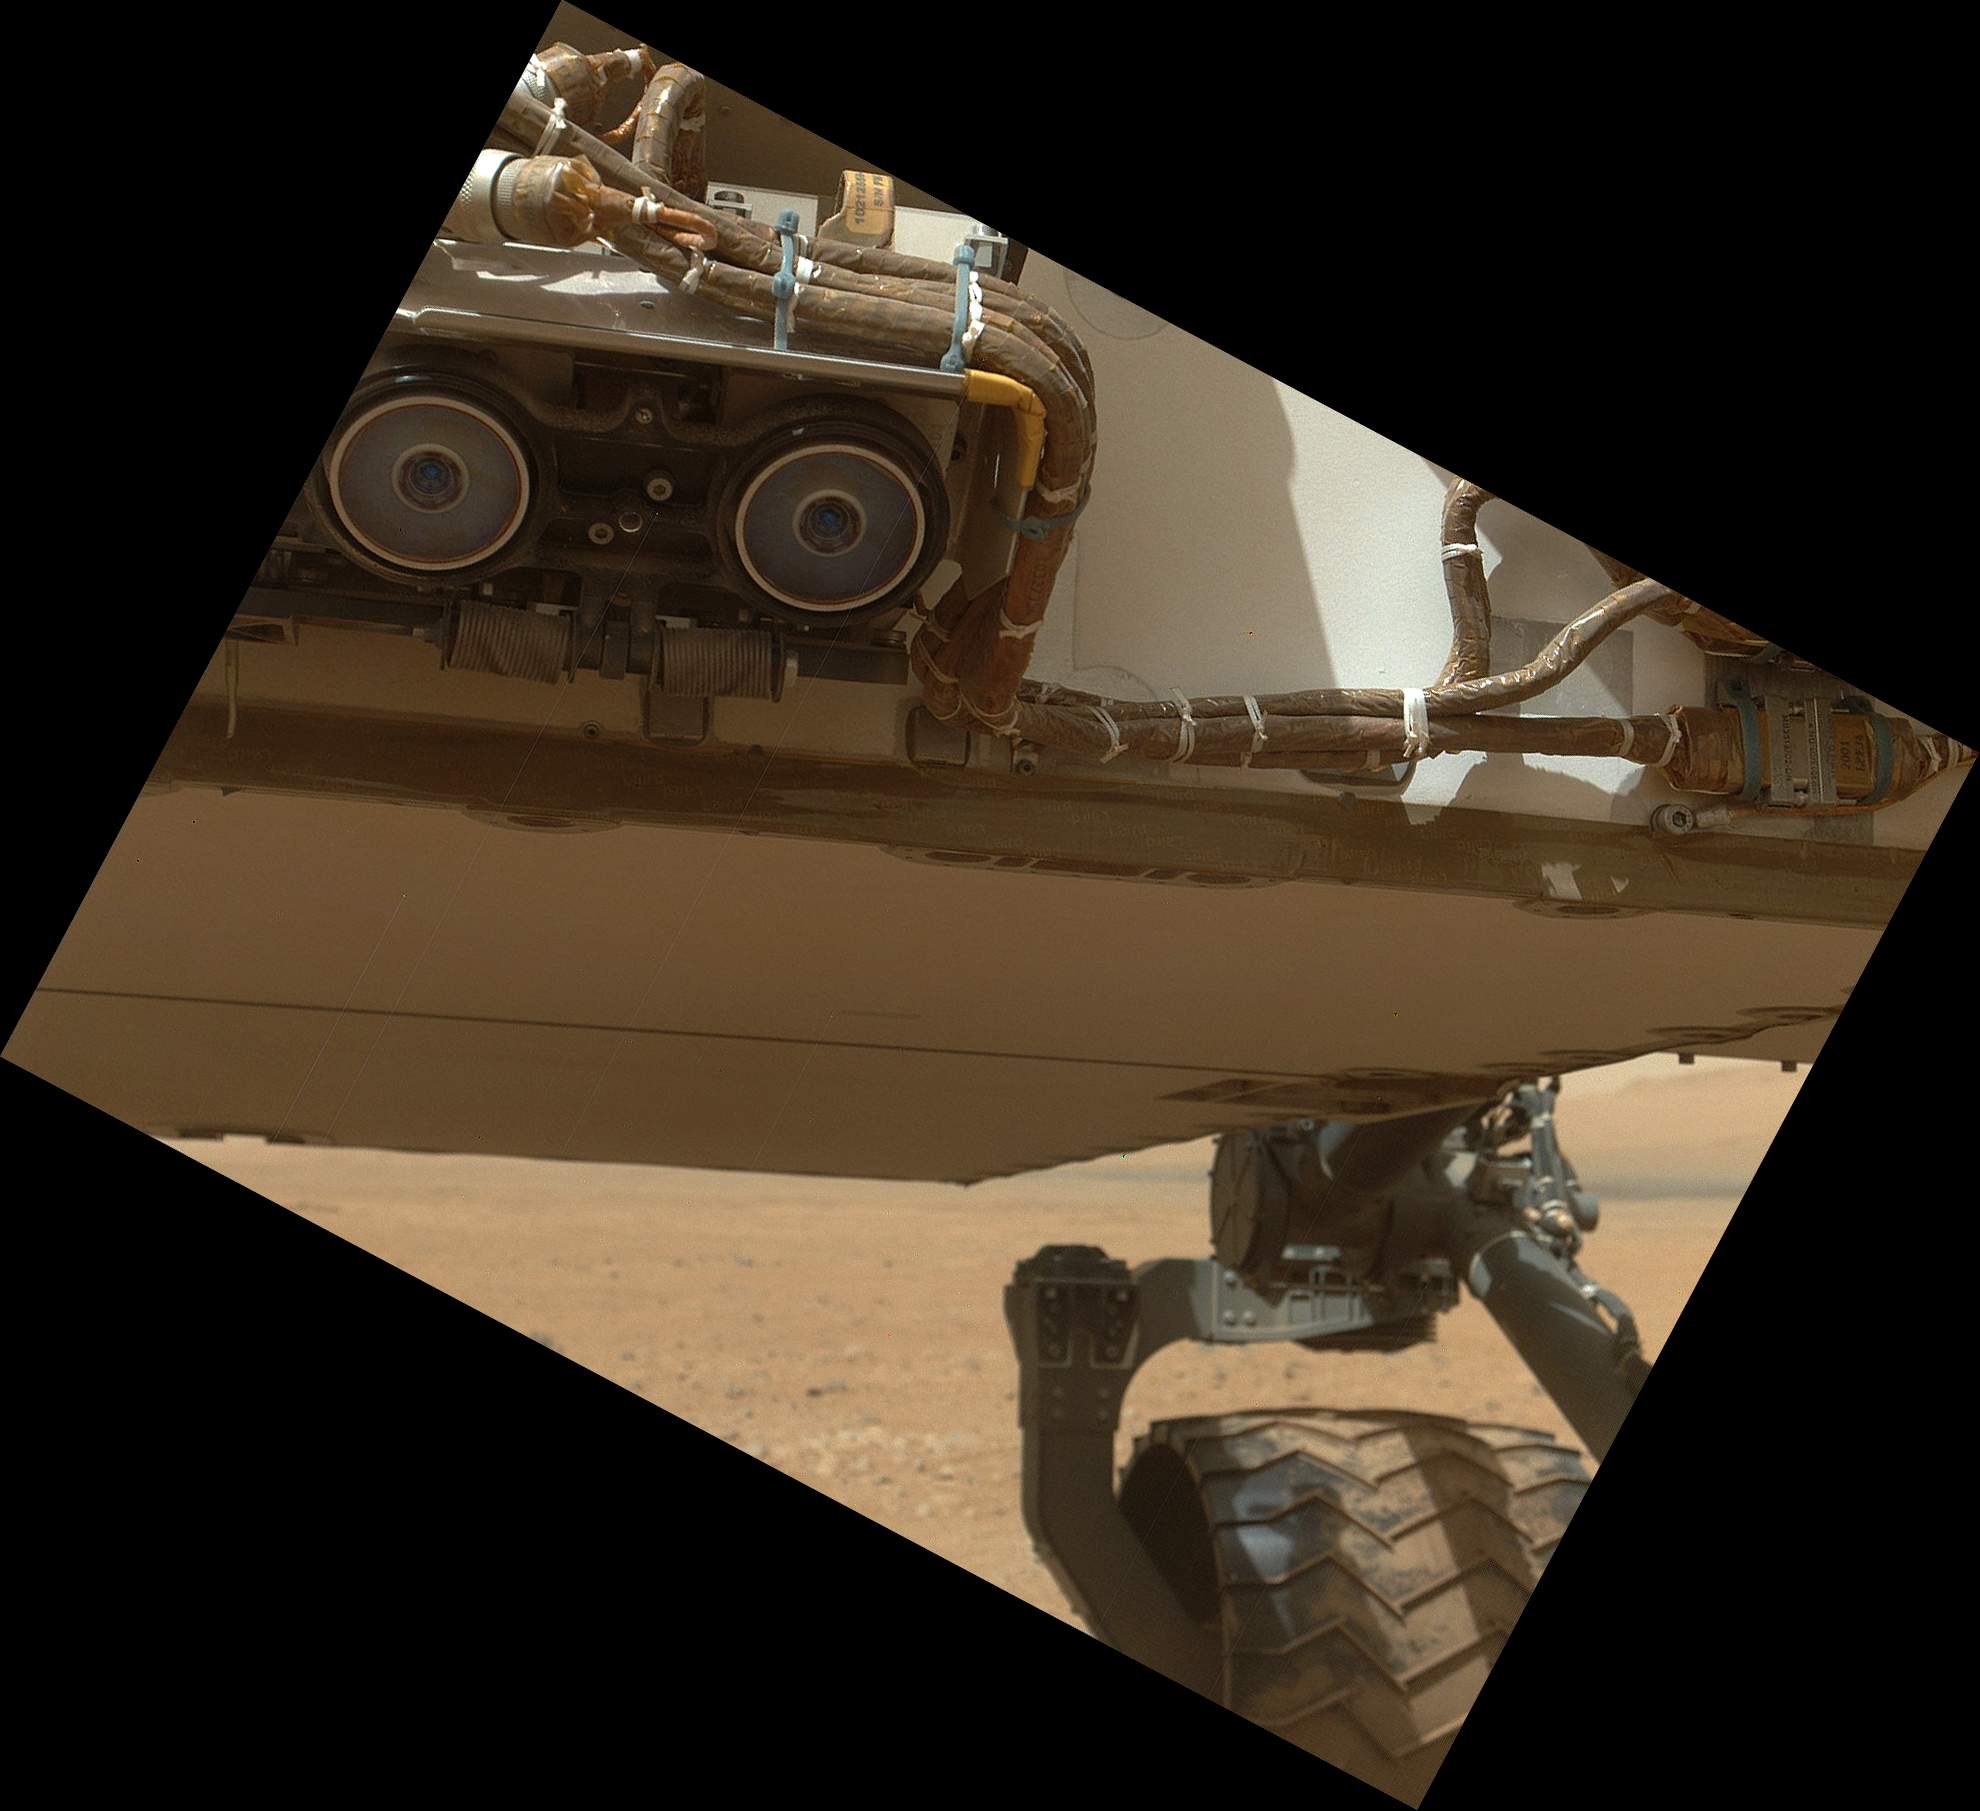

Belly Check for Curiosity

This view of the lower front and underbelly areas of NASA’s Mars rover Curiosity was taken by the rover’s Mars Hand Lens Imager (MAHLI) during the 34th Martian day, or sol, of Curiosity’s work on Mars (Sept. 9, 2012). Also visible are the hazard avoidance cameras on the front of the rover.

MAHLI is located in the turret of tools at the end of Curiosity’s robotic arm. The Sol 34 imaging by MAHLI was part of a week-long set of activities for characterizing the movement of the arm in Mars conditions.

The main purpose of Curiosity’s MAHLI camera is to acquire close-up, high-resolution views of rocks and soil at the rover’s Gale Crater field site. The camera is capable of focusing on any target at distances of about 0.8 inch (2.1 centimeters) to infinity, providing versatility for other uses, such as views of the rover itself from different angles.

Credit: NASA/JPL-Caltech/Malin Space Science Systems